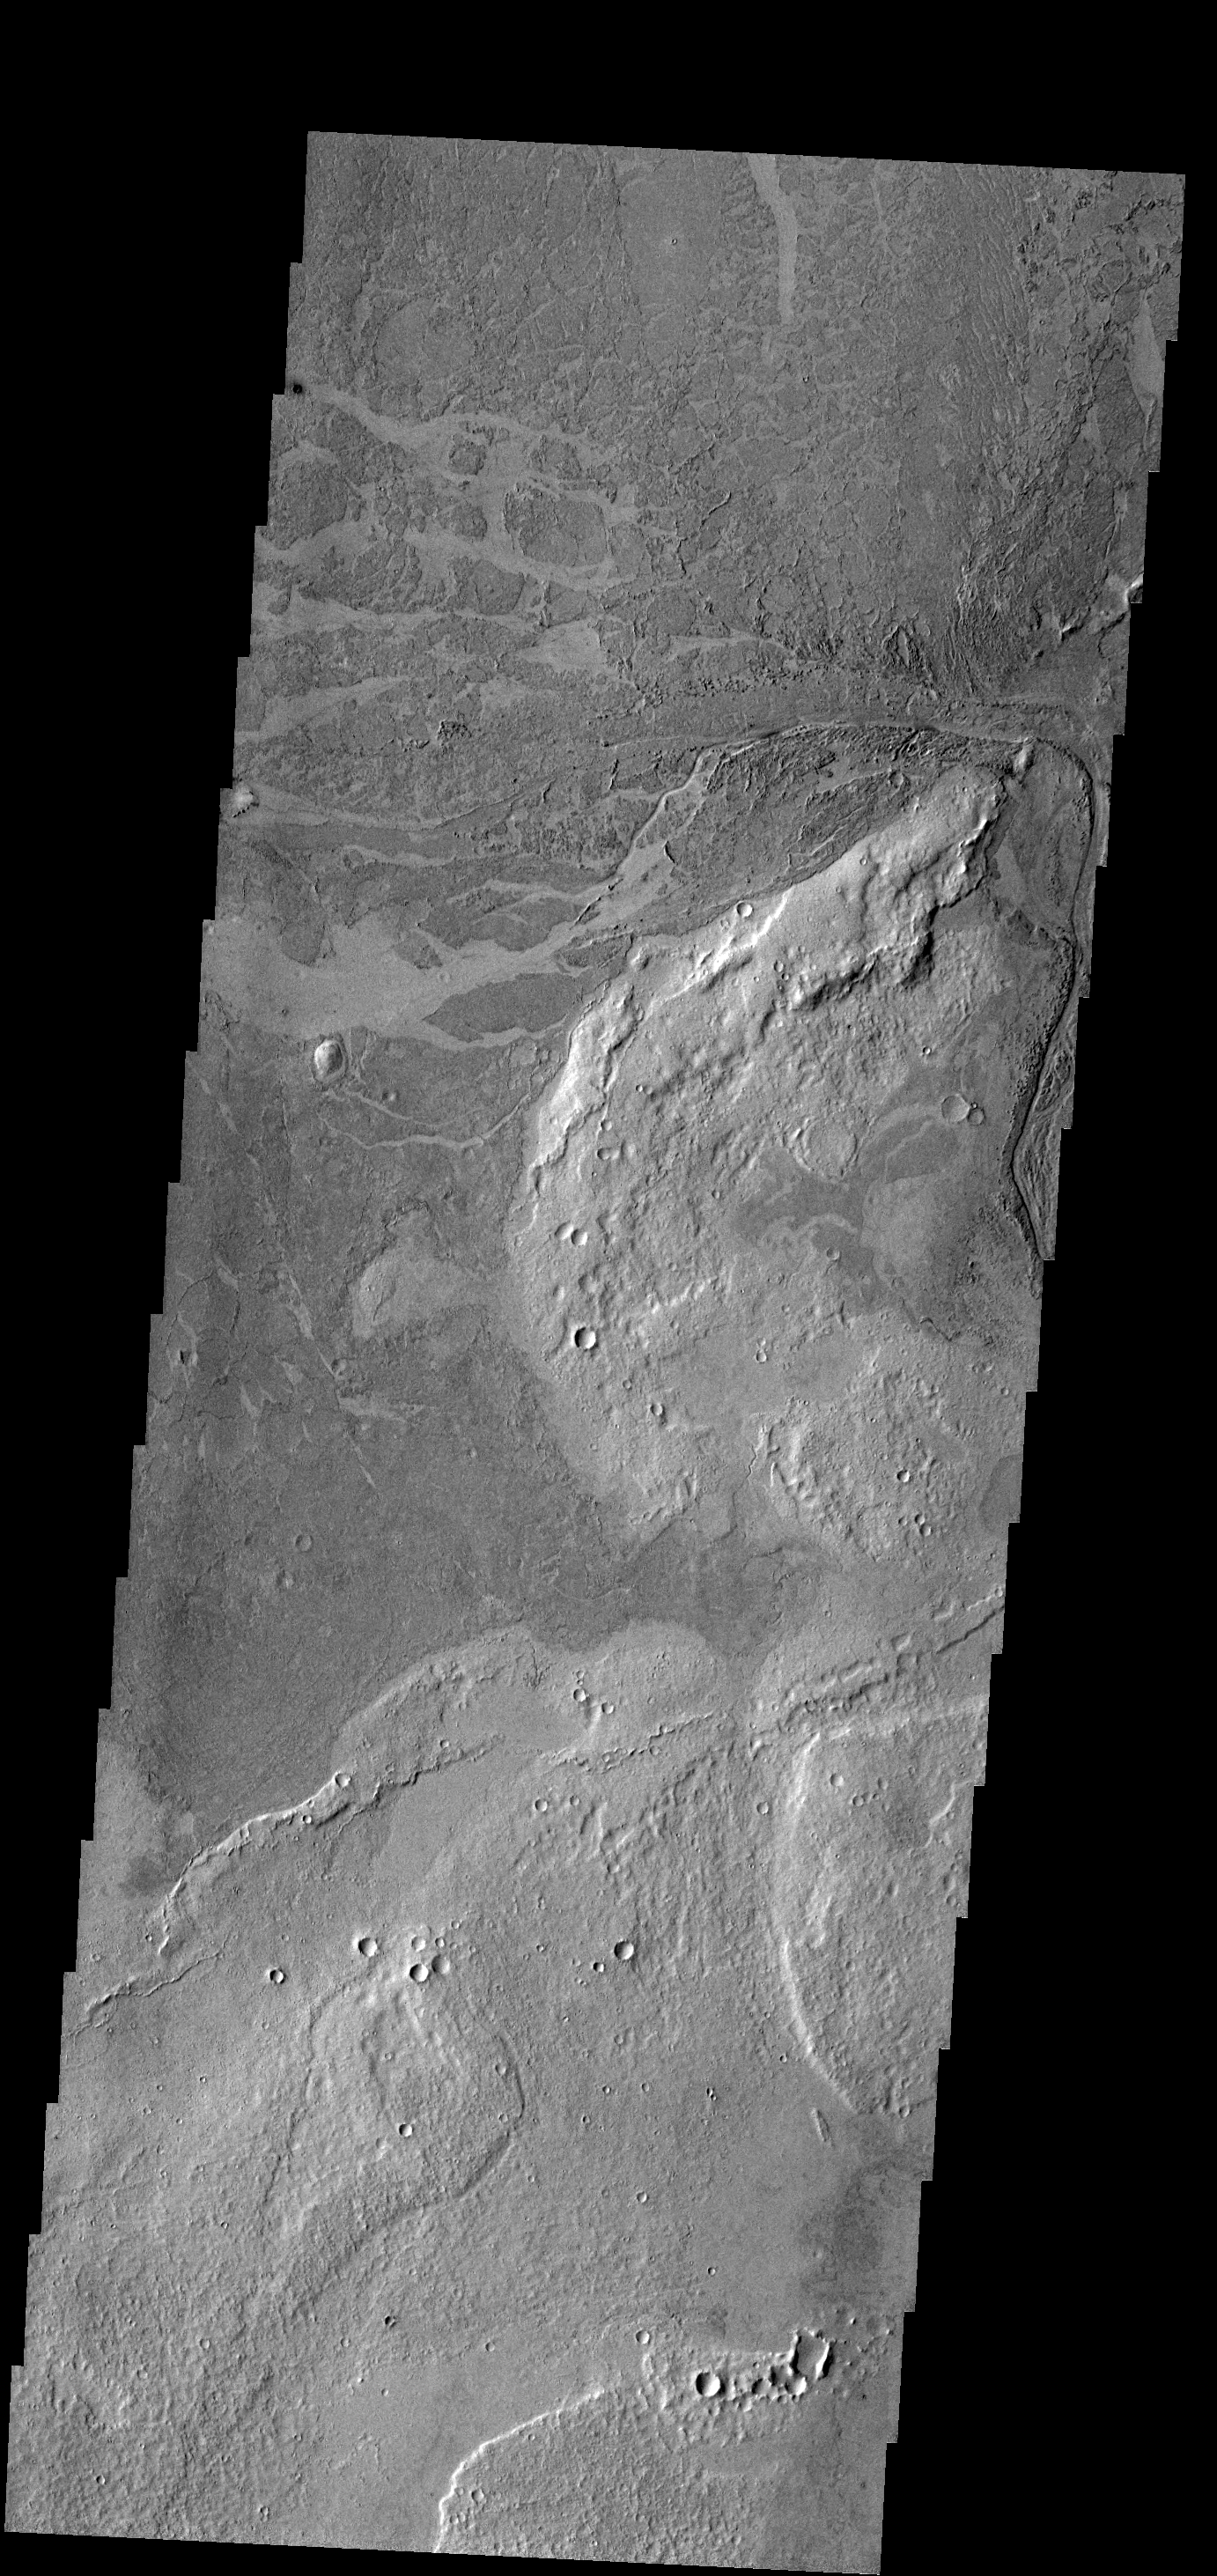

Lava

This VIS image near Athabasca Valles shows thin plate of lava. This style of lava flow is very different from other lava flows in the nearby Elysium and Tharsis volcanic complexes.

Credit: NASA/JPL-Caltech/ASU